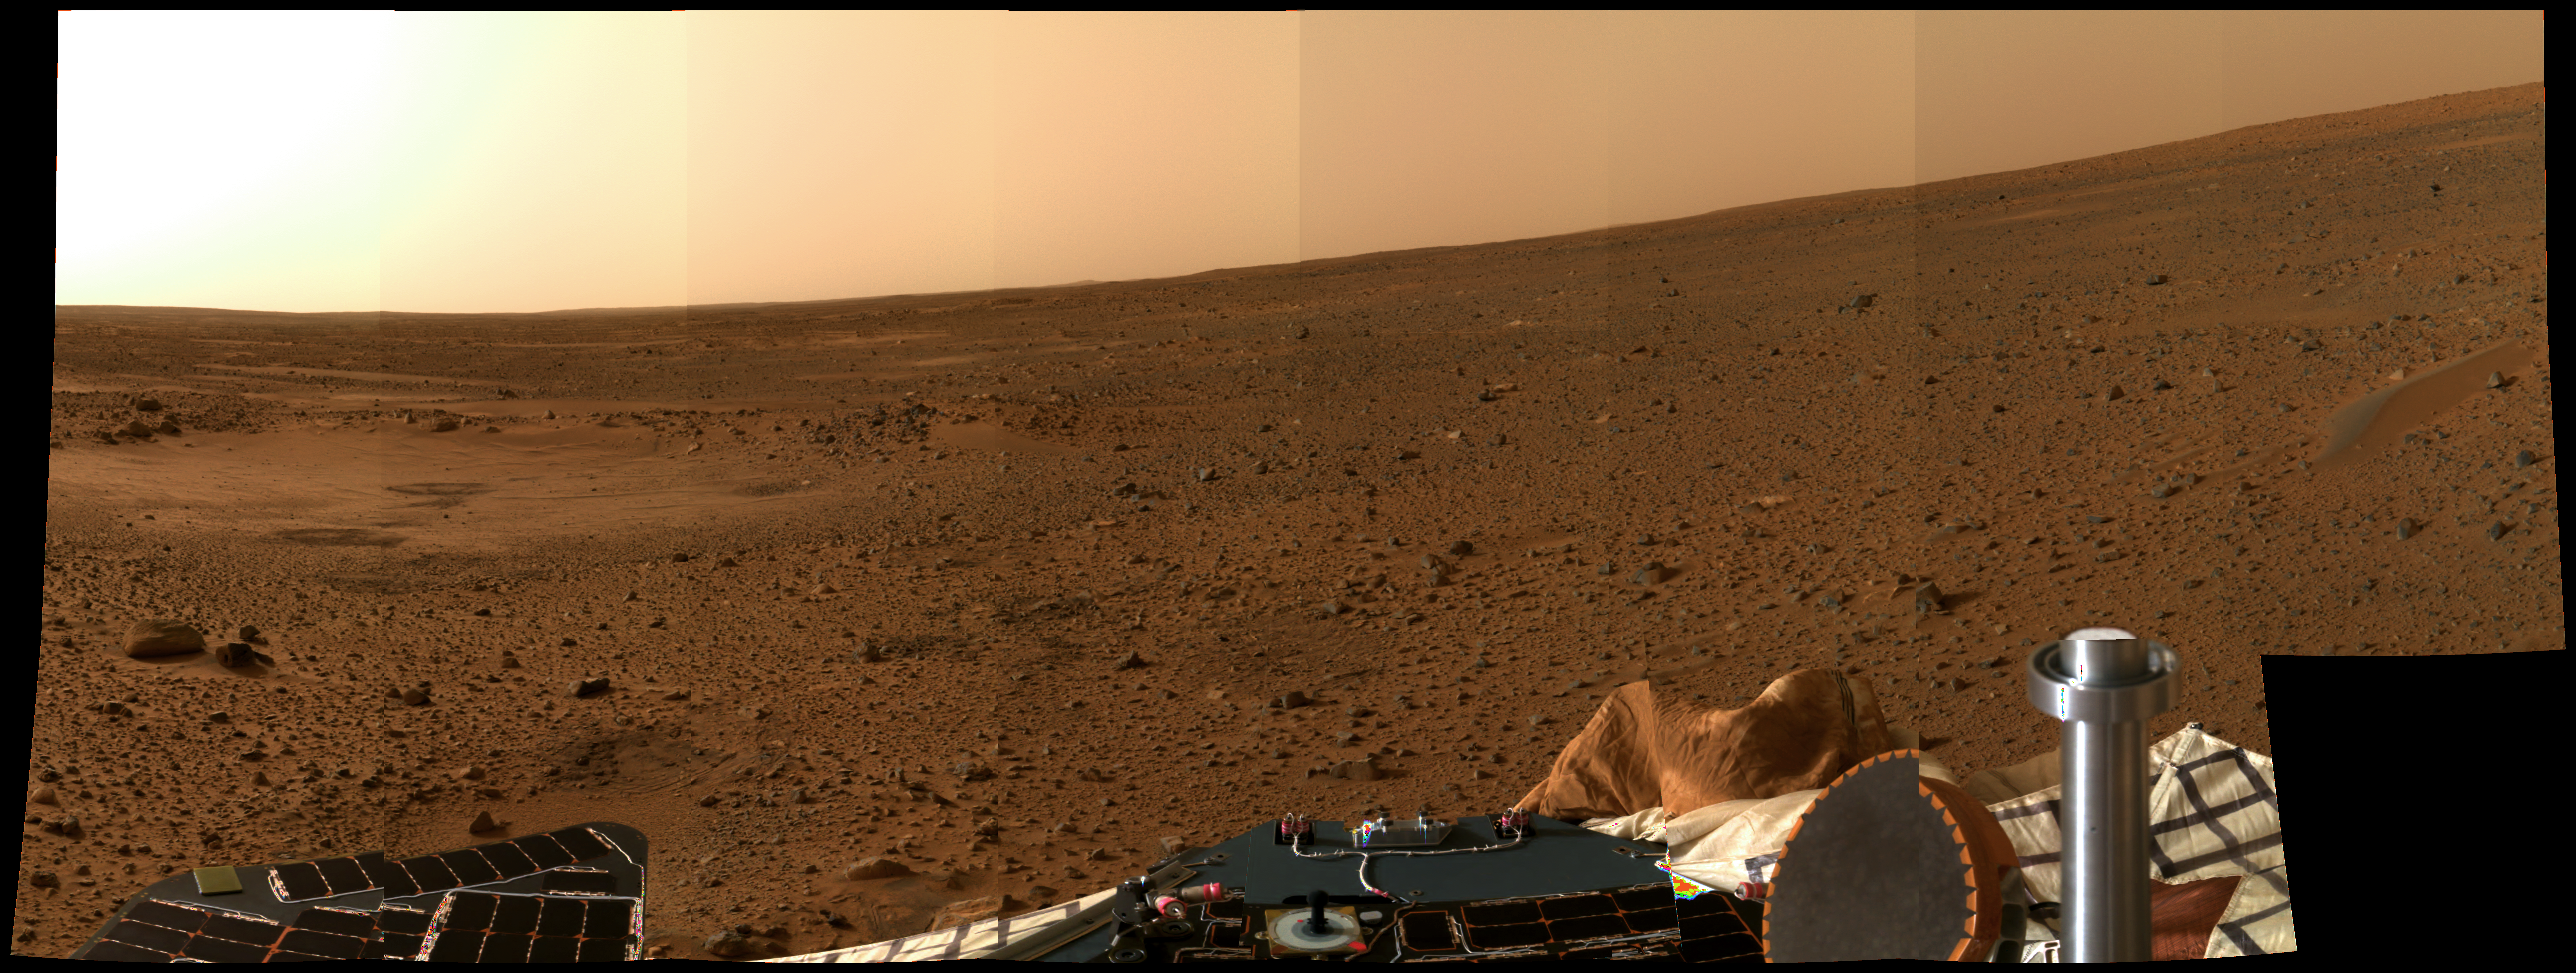

Martian Surface at an Angle

This latest color “postcard from Mars,” taken on Sol 5 by the panoramic camera on the Mars Exploration Rover Spirit, looks to the north. The apparent slope of the horizon is due to the several-degree tilt of the lander deck. On the left, the circular topographic feature dubbed Sleepy Hollow can be seen along with dark markings that may be surface disturbances caused by the airbag-encased lander as it bounced and rolled to rest. A dust-coated airbag is prominent in the foreground, and a dune-like object that has piqued the interest of the science team with its dark, possibly armored top coating, can be seen on the right.

Credit: NASA/JPL/Cornell